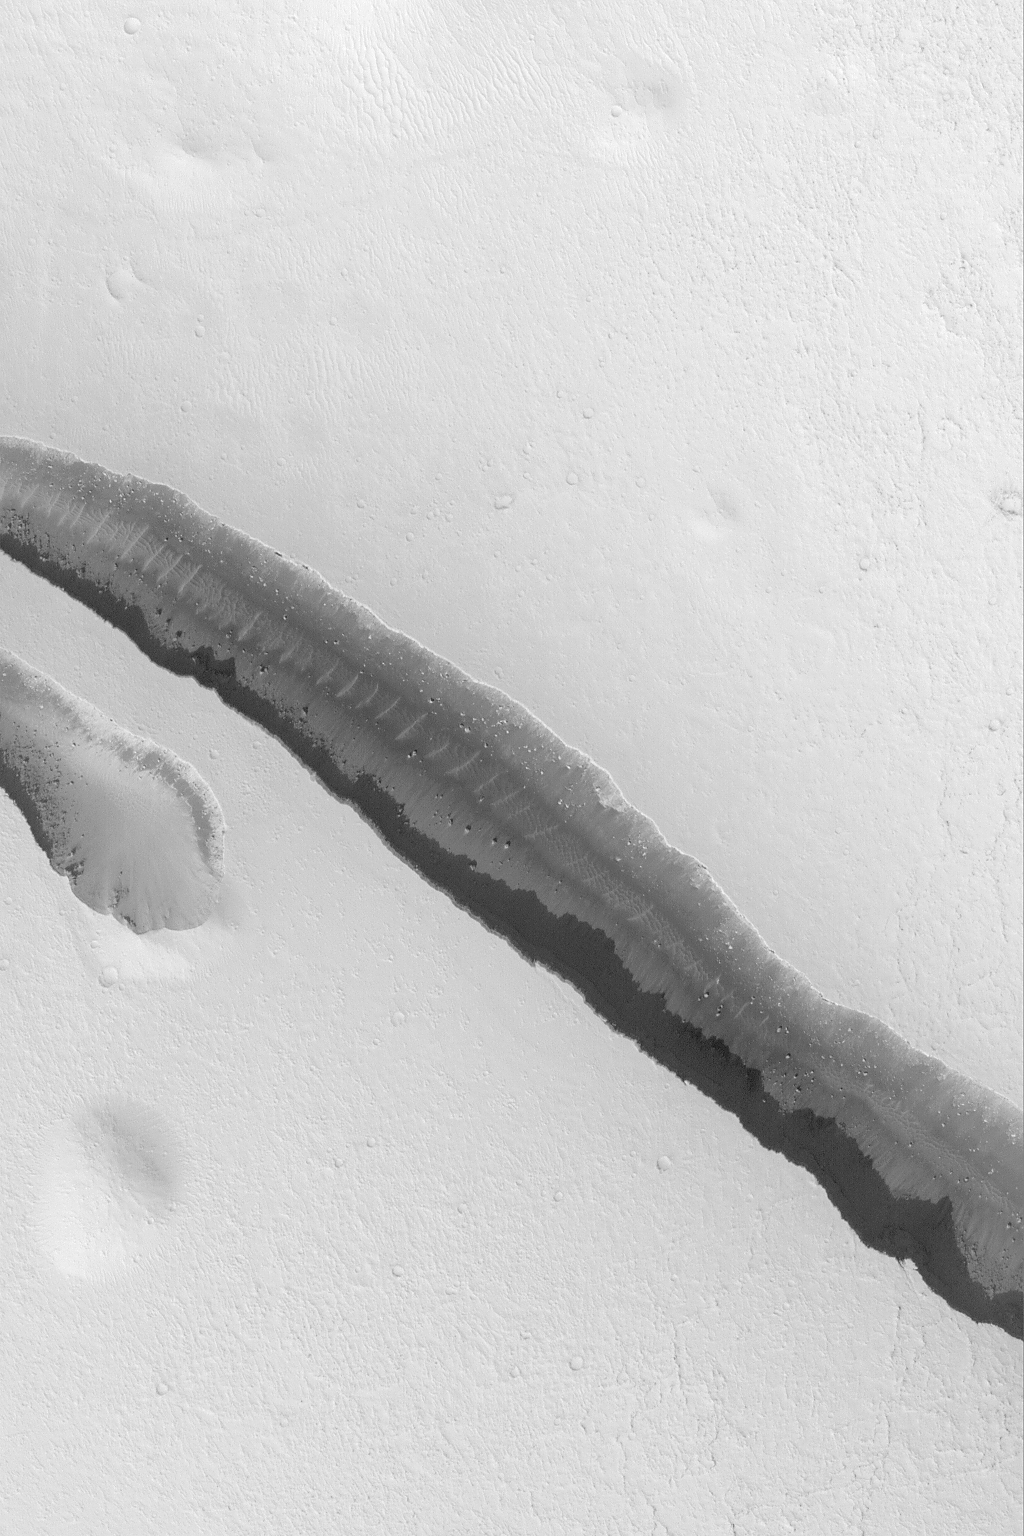

Cerberus Fossae Trough

This Mars Global Surveyor (MGS) Mars Orbiter Camera (MOC) image shows a trough in the Cerberus region of Mars formed by faults as the crust in this area was pulled apart. The trough walls and floor have a few large boulders on them, and some large windblown ripples are also present. The image is located near 9.1°N, 197.1°W, and covers an area 3 km (1.9 mi) wide. Sunlight illuminates the scene from the lower left.

Credit: NASA/JPL/Malin Space Science Systems